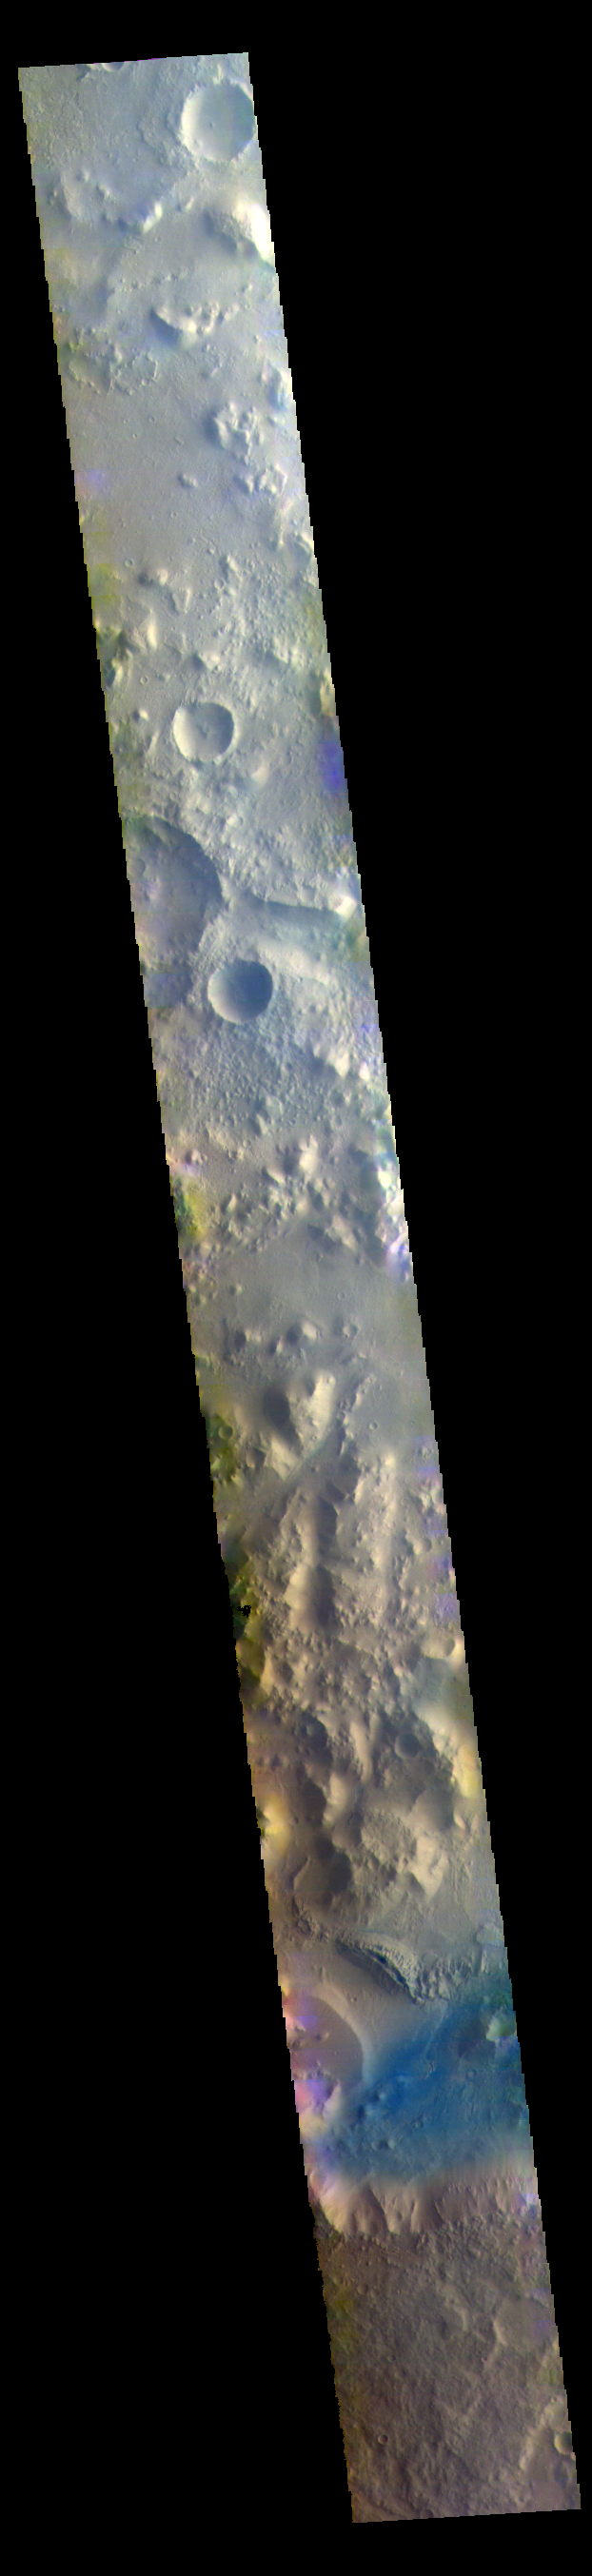

Nepenthes Mensa – False Color

Nepenthes Mensa is the region of hills and mesas north of Terra Cimmeria. The dark blue part of the image is a region of basaltic sands.

The THEMIS VIS camera contains 5 filters. The data from different filters can be combined in multiple ways to create a false color image. These false color images may reveal subtle variations of the surface not easily identified in a single band image.

Credit: NASA/JPL-Caltech/ASU